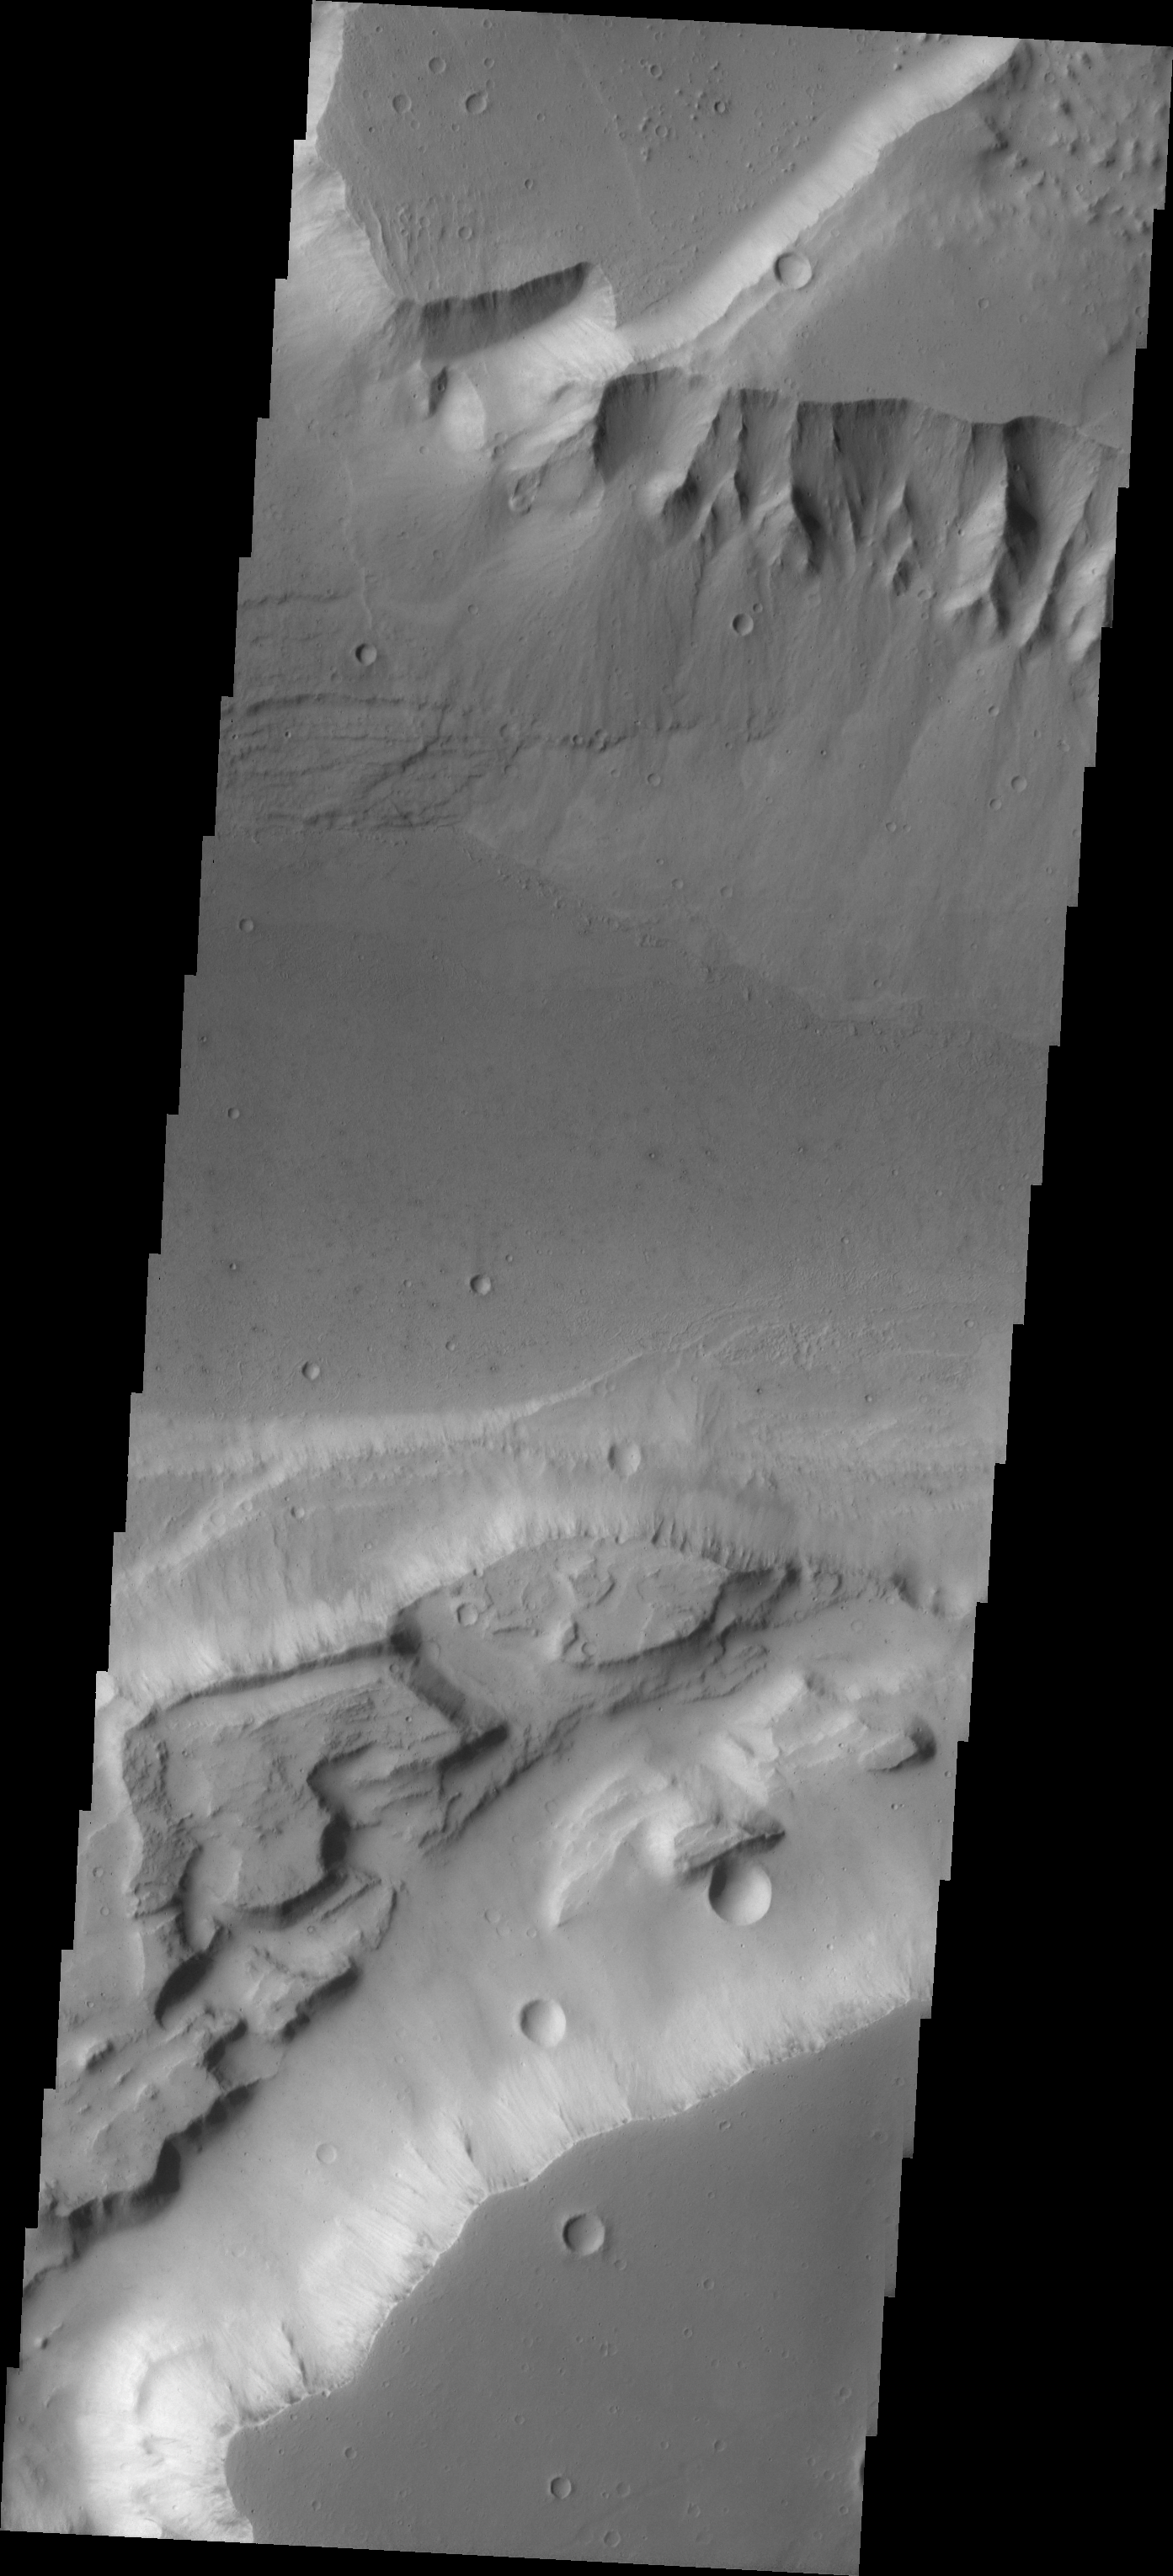

Alluvial Fans in Kasei Vallis

Kasei Vallis is our topic for the weeks of April 18 and 25. Originating on the margin of Lunae Planum, the Kasei Vallis complex contains two main channels that run east-west across Tempe Terra and empty into Chryse Planitia. During the week of April 18th we will concentrate on the northern branch of Kasei Vallis. The week of April 25 will be devoted to the southern branch.

The formation of Kasei Vallis is still being studied and several theories exist. It is thought that volcanic subsurfaceing heating in the Tharsis/Lunae Planum region resulted in a release of water, which carved the channels and produced the landforms seen within the channels. One theory is that this was a one-time catastropic event, another theory speculates that several flooding events occurred over a long time period. Others have proposed that some of the landforms (especially scour marks and teardrop shaped “islands”) are the result of glacial flow rather than liquid flow. Teardrop shaped islands are common in terrestrial rivers, where the water is eroding material in the channel. A glacial feature called a drumlin has the exact same shape, but is formed by deposition beneath continental glaciers.

At the top portion of this VIS image, the steep bank wall has shed material forming alluvial fans. Notice how the material covers the terracing (leftside) and reachs almost half way across the main channel.

Image information: VIS instrument. Latitude 22.2, Longitude 289.9 East (70.1 West). 19 meter/pixel resolution.

Note: this THEMIS visual image has not been radiometrically nor geometrically calibrated for this preliminary release. An empirical correction has been performed to remove instrumental effects. A linear shift has been applied in the cross-track and down-track direction to approximate spacecraft and planetary motion. Fully calibrated and geometrically projected images will be released through the Planetary Data System in accordance with Project policies at a later time.

NASA’s Jet Propulsion Laboratory manages the 2001 Mars Odyssey mission for NASA’s Office of Space Science, Washington, D.C. The Thermal Emission Imaging System (THEMIS) was developed by Arizona State University, Tempe, in collaboration with Raytheon Santa Barbara Remote Sensing. The THEMIS investigation is led by Dr. Philip Christensen at Arizona State University. Lockheed Martin Astronautics, Denver, is the prime contractor for the Odyssey project, and developed and built the orbiter. Mission operations are conducted jointly from Lockheed Martin and from JPL, a division of the California Institute of Technology in Pasadena.

Credit: NASA/JPL/Arizona State University